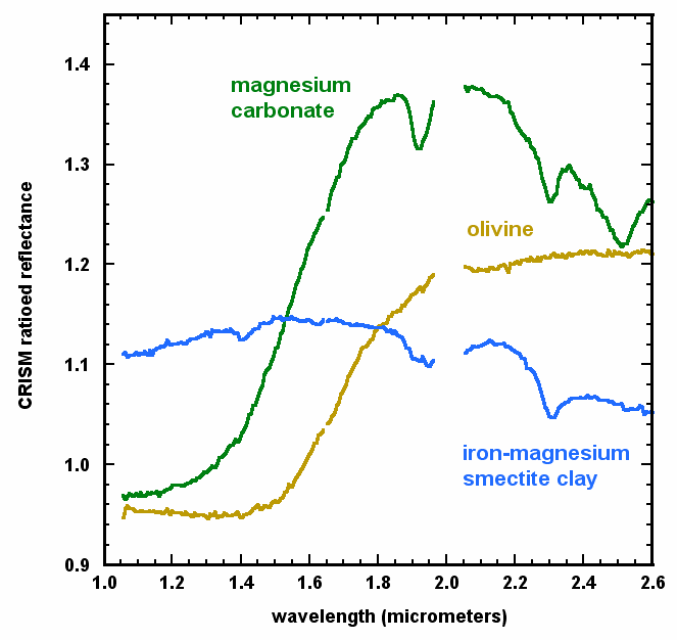

Mineral Spectra from Nili Fossae, Mars

Spectra collected by the Compact Reconnaissance Imaging Spectrometer for Mars (CRISM) indicate the presence of three distinct minerals. The graphed information comes from an observation of terrain in the Nili Fossae area of northern Mars. CRISM is one of six science instruments on NASA’s Mars Reconnaissance Orbiter.

Iron-magnesium smectite clay is formed through alteration of rocks by liquid water and is characterized by distinctive absorptions at 1.4, 1.9, and 2.3 micrometers due to water (H2O) and OH in the atomic structure of the mineral. Olivine is an iron magnesium silicate and primary igneous mineral, and water is not in its structure. Its spectrum is characterized by a strong and broad absorption at 1.0 micrometer due to ferrous iron (Fe2+). Carbonate is an alteration mineral identified by the distinctive paired absorptions at 2.3 and 2.5 micrometers. The precise band positions at 2.31 and 2.51 micrometers identify the carbonate at this location as magnesium carbonate. The broad 1.0 micrometer band indicates some small amount of ferrous iron is also present and the feature at 1.9 micrometers indicates the presence of water. CRISM researchers believe the magnesium carbonate found in the Nili Fossae region formed from alteration of olivine by water.

The data come from a CRISM image catalogued as FRT00003E12. The spectra shown here are five-pixel-by-five-pixel averages of CRISM L-detector spectra taken from three different areas within the image that have then been ratioed to a five-pixel-by-five-pixel common denominator spectrum taken from a spectrally unremarkable area with no distinctive mineralogic signatures. This technique highlights the spectral contrasts between regions due to their unique mineralogy. The spectral wavelengths near 2.0 micrometers are affected by atmospheric absorptions and have been removed for clarity.

NASA’s Jet Propulsion Laboratory, a division of the California Institute of Technology, Pasadena, manages the Mars Reconnaissance Orbiter for the NASA Science Mission Directorate, Washington. Lockheed Martin Space Systems, Denver, is the prime contractor for the project and built the spacecraft. The Johns Hopkins University Applied Physics Laboratory led the effort to build the CRISM instrument and operates CRISM in coordination with an international team of researchers from universities, government and the private sector.

Credit: NASA/JPL/JHUAPL/Brown University